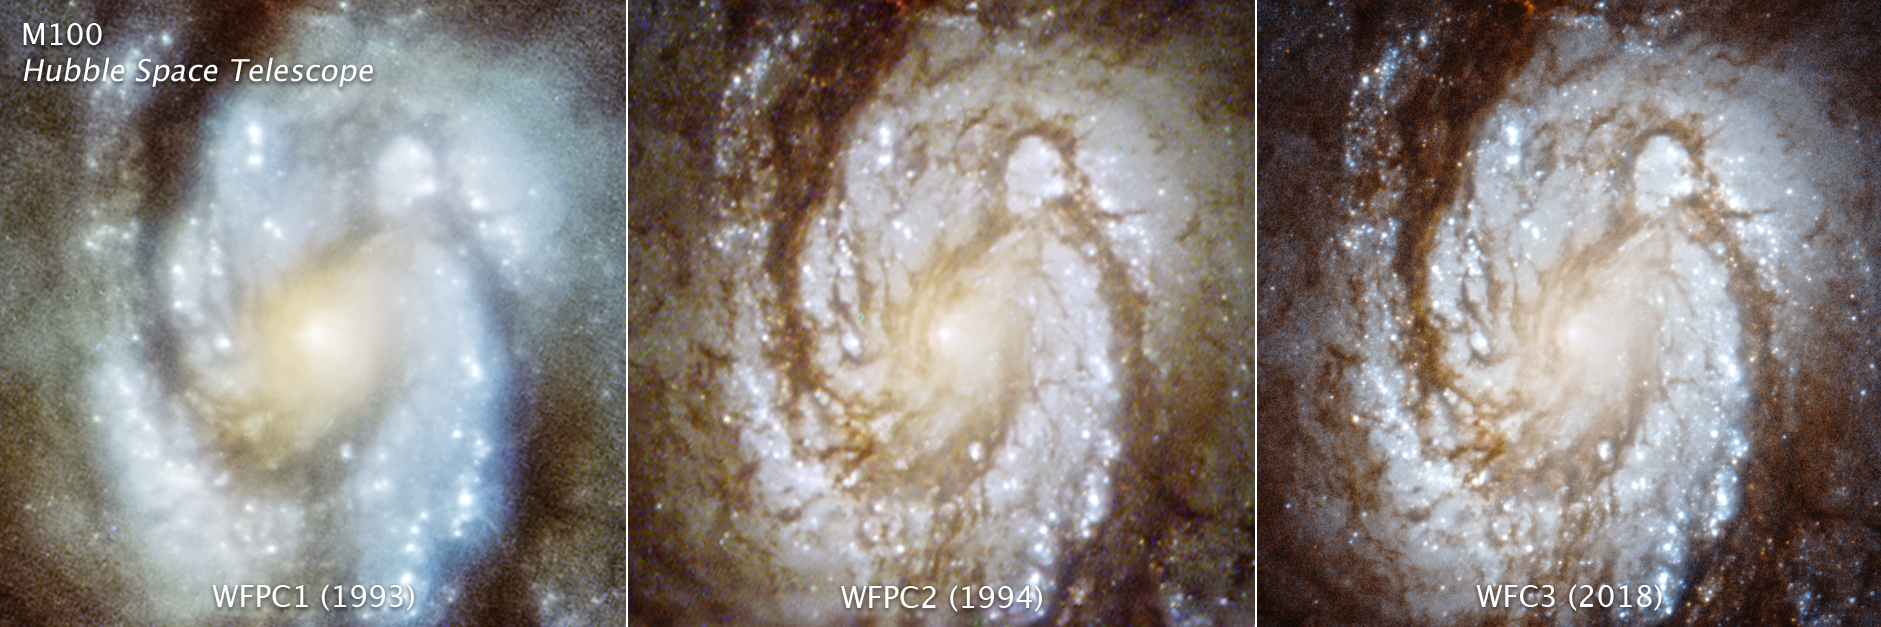

M100 Through 3 Cameras

These three images are of the central region of the spiral galaxy M100, taken with three generations of cameras that were sequentially swapped out aboard the Hubble Space Telescope, and document the consistently improving capability of the observatory. The image on the left was taken with the Wide Field and Planetary Camera 1 in 1993. The photo is blurry due to a flaw (called spherical aberration) in Hubble’s primary mirror. Celestial images could not be brought into a single focus. The middle image was taken in late 1993 with Wide Field and Planetary Camera 2 that was installed during the December 2 – 13 space shuttle servicing mission (SM1, STS-61). The camera contained corrective optics to compensate for the mirror flaw, and so the galaxy snapped into sharp focus when photographed. The image on the right was taken with a newer instrument, Wide Field Camera 3, that was installed on Hubble during the space shuttle servicing mission 4 (SM4) in May, 2009.

The Hubble Space Telescope is a project of international cooperation between NASA and the European Space Agency. NASA’s Goddard Space Flight Center in Greenbelt, Maryland, manages the telescope. The Space Telescope Science Institute (STScI) in Baltimore conducts Hubble science operations. STScI is operated for NASA by the Association of Universities for Research in Astronomy, Inc., in Washington.

Credit: NASA, ESA, STScI and Judy Schmidt